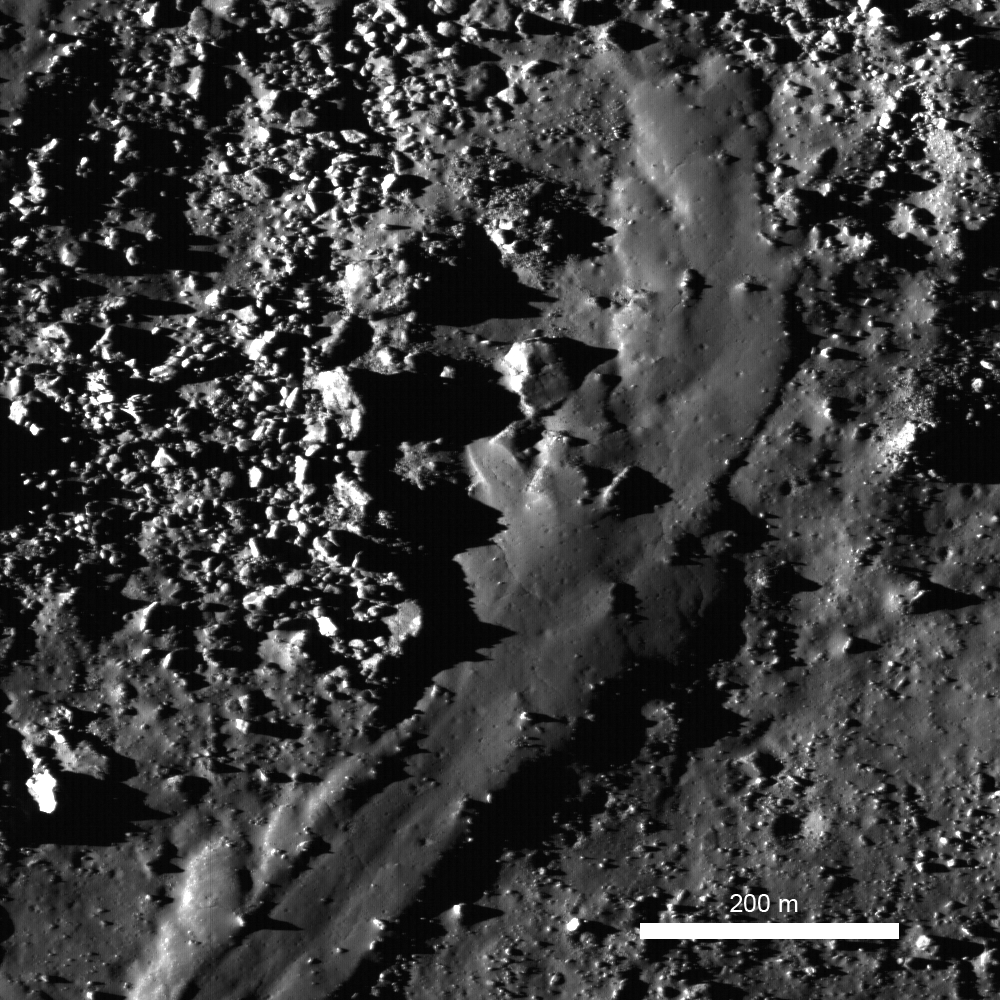

Out of the Shadows: Impact Melt Flow at Byrgius A Crater

Spectacularly preserved viscous flow on the NE rim of Byrgius A (19 km diameter) crater. This flow has a form similar to lava flows on the Earth — however it formed as a result of an asteroid or comet slamming into the Moon at hyper-velocity (>16 km/second). So much energy was released in the impact that solid rock was melted and thrown out of the crater where it flowed down the crater flanks (M102573276L, image width 810 m).

NASA’s Goddard Space Flight Center built and manages the mission for the Exploration Systems Mission Directorate at NASA Headquarters in Washington. The Lunar Reconnaissance Orbiter Camera was designed to acquire data for landing site certification and to conduct polar illumination studies and global mapping. Operated by Arizona State University, the LROC facility is part of the School of Earth and Space Exploration (SESE). LROC consists of a pair of narrow-angle cameras (NAC) and a single wide-angle camera (WAC). The mission is expected to return over 70 terabytes of image data.

Credit: NASA/GSFC/Arizona State University